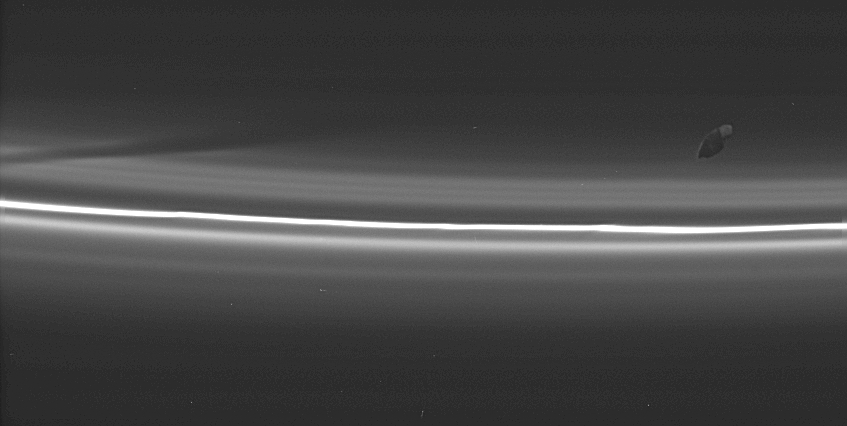

Drawing the Drapes

Prometheus poses here with its latest creation: a dark, diagonal gore in the tenuous material interior to Saturn’s F ring. The shepherd moon creates a new gore each time it comes closest to the F ring in its orbit of Saturn, and the memory of previous passes is preserved in the rings’s structure for some time afterward. Prometheus is 102 kilometers (63 miles) across.

The image was taken in visible light with the Cassini spacecraft narrow-angle camera on Aug. 20, 2005, at a distance of approximately 499,000 kilometers (310,000 miles) from Saturn and at a high Sun-Saturn-spacecraft, or phase, angle of 144 degrees. Resolution in the original image was 3 kilometers (2 miles) per pixel.

The Cassini-Huygens mission is a cooperative project of NASA, the European Space Agency and the Italian Space Agency. The Jet Propulsion Laboratory, a division of the California Institute of Technology in Pasadena, manages the mission for NASA’s Science Mission Directorate, Washington, D.C. The Cassini orbiter and its two onboard cameras were designed, developed and assembled at JPL. The imaging operations center is based at the Space Science Institute in Boulder, Colo.

Credit: NASA/JPL/Space Science Institute